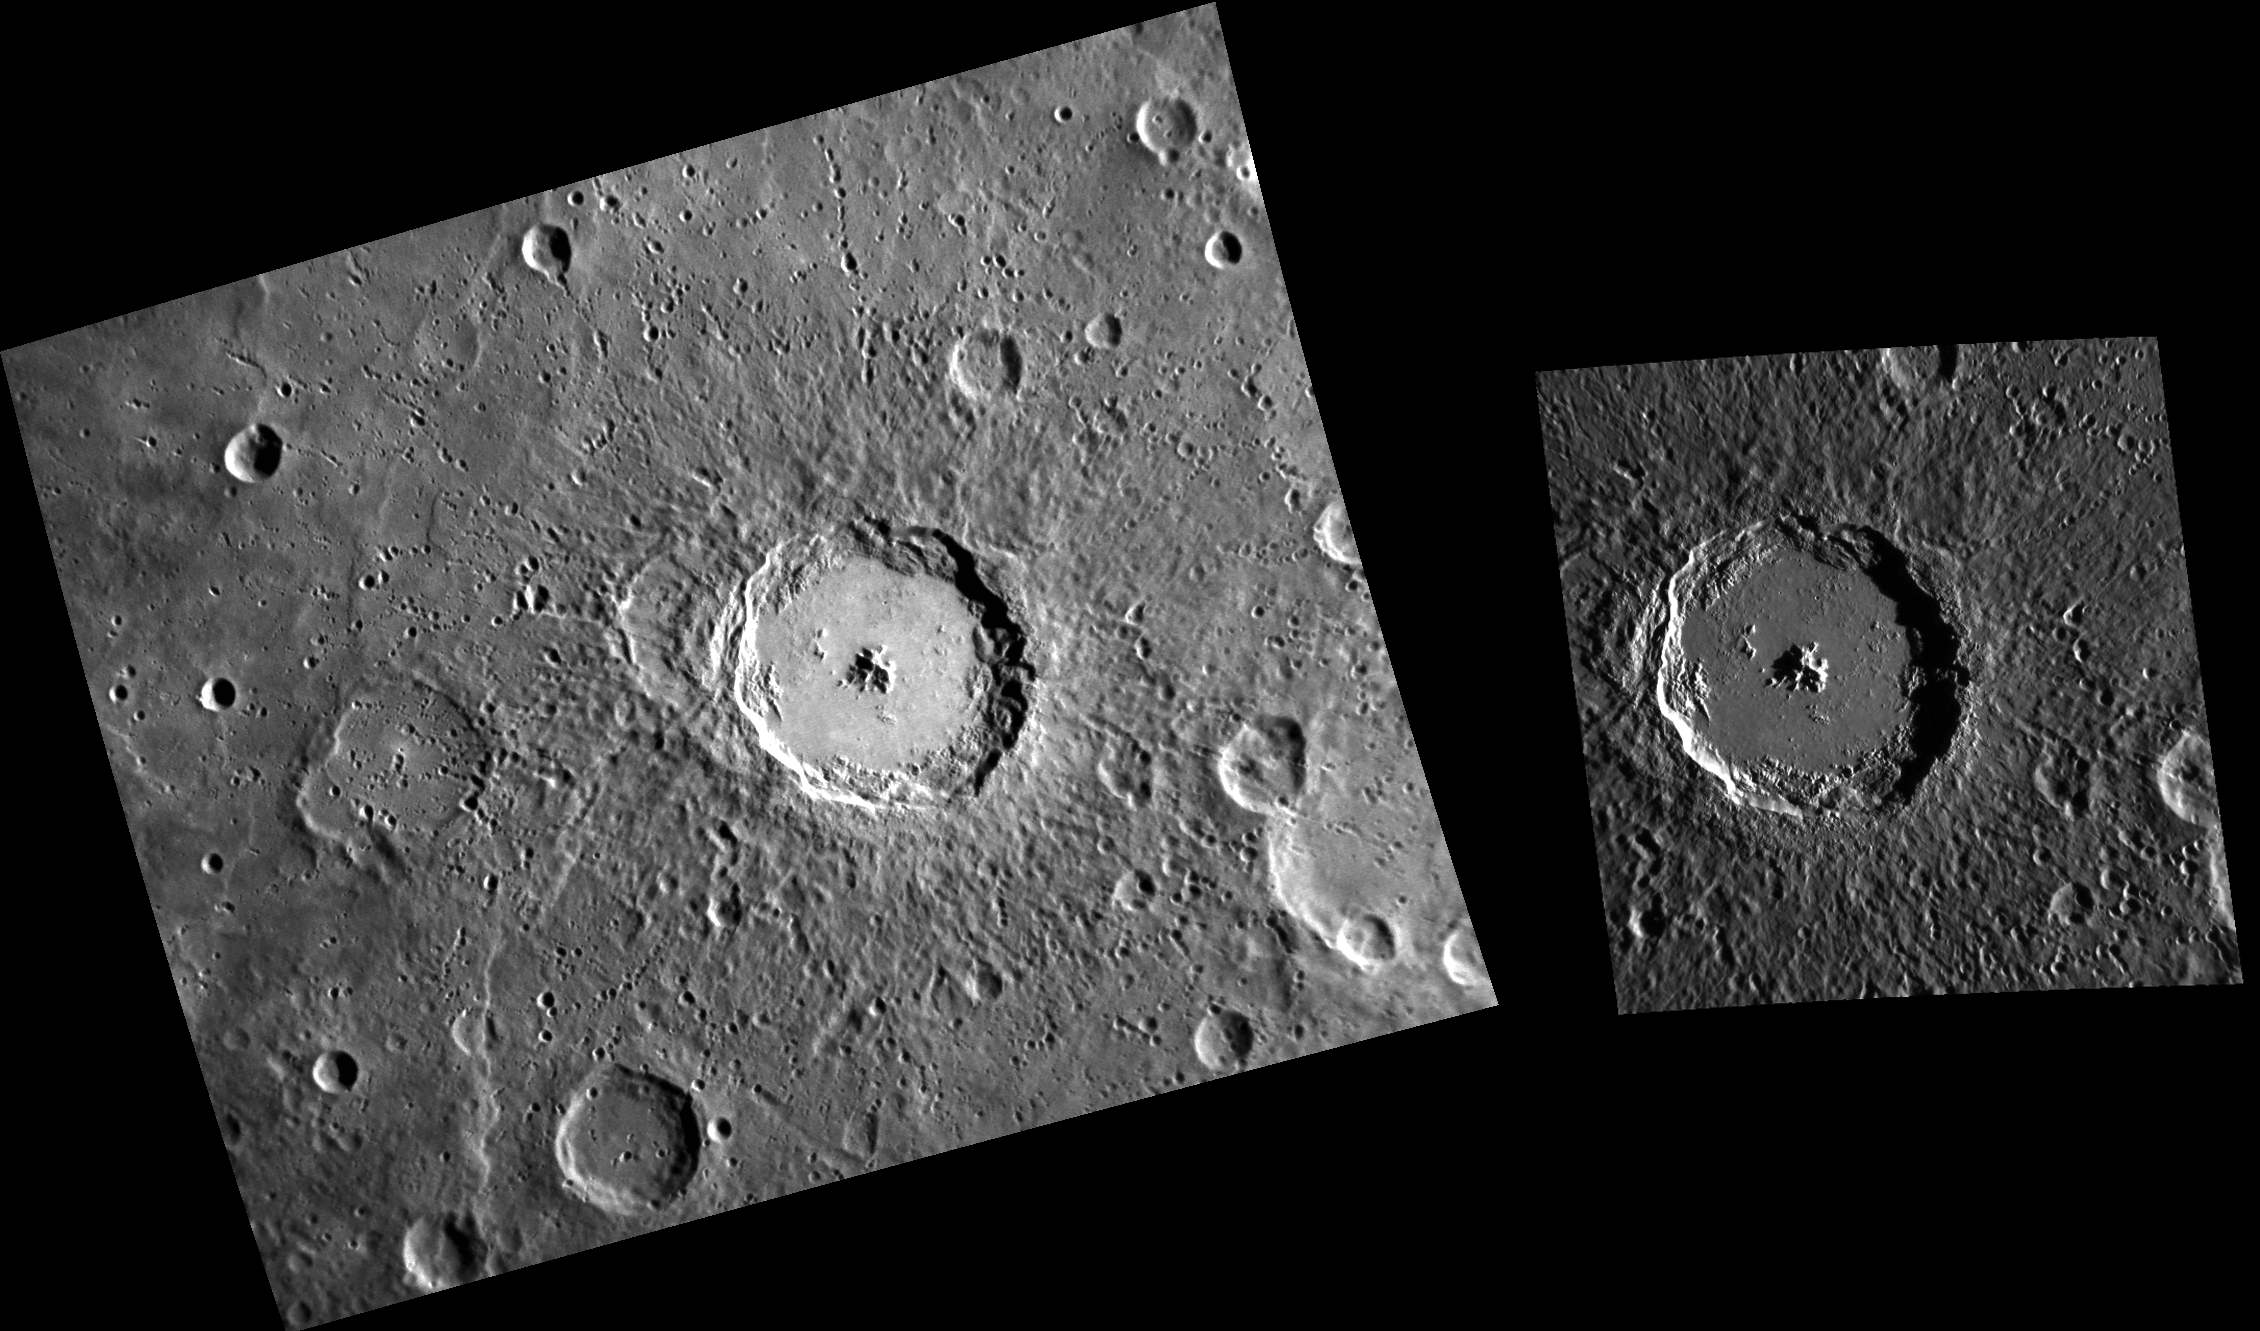

Moving in Stereo

Here we have two images of the impact crater named Debussy. The one on the left is from MESSENGER’s monochrome base map. The one on the right is a complement from the stereo base map. Because of the differing viewing perspectives, the images can be combined to derive an elevation map (digital terrain model) of the surface.

The left image was acquired as part of MDIS’s high-resolution surface morphology base map. The surface morphology base map will cover more than 90% of Mercury’s surface with an average resolution of 250 meters/pixel (0.16 miles/pixel or 820 feet/pixel). Images acquired for the surface morphology base map typically have off-vertical Sun angles (i.e., high incidence angles) and visible shadows so as to reveal clearly the topographic form of geologic features. The right image was acquired as part of MDIS’s high-resolution stereo base map. The stereo base map is used in combination with the surface morphology base map to create high-resolution stereo views of Mercury’s surface, with an average resolution of 250 meters/pixel (0.16 miles/pixel or 820 feet/pixel) or better. During MESSENGER’s one-year mission, the surface morphology base map is acquired during the first 176 days, and the second 176 days are used to acquire the complementary stereo base map, which includes the image here.

Left image:
Date acquired: July 31, 2011
Image Mission Elapsed Time (MET): 220581440
Image ID: 572963
Instrument: Narrow Angle Camera (NAC) of the Mercury Dual Imaging System (MDIS)
Center Latitude: -34.04°
Center Longitude: 11.25° E
Resolution: 284 meters/pixel
Incidence Angle: 67.2°
Emission Angle: 35.2°
Phase Angle: 102.4°

Right image:
Date acquired: January 19, 2012
Image Mission Elapsed Time (MET): 235424544
Image ID: 1283627
Instrument: Narrow Angle Camera (NAC) of the Mercury Dual Imaging System (MDIS)
Center Latitude: -33.95°
Center Longitude: 13.18° E
Resolution: 161 meters/pixel
Incidence Angle: 76.9°
Emission Angle: 23.3°
Phase Angle: 89.2°Scale: Debussy crater has a diameter of about 80 km (50 mi.)

The MESSENGER spacecraft is the first ever to orbit the planet Mercury, and the spacecraft’s seven scientific instruments and radio science investigation are unraveling the history and evolution of the Solar System’s innermost planet. Visit the Why Mercury? section of this website to learn more about the key science questions that the MESSENGER mission is addressing. During the one-year primary mission, MDIS is scheduled to acquire more than 75,000 images in support of MESSENGER’s science goals.

These images are from MESSENGER, a NASA Discovery mission to conduct the first orbital study of the innermost planet, Mercury. For information regarding the use of images, see the MESSENGER image use policy.

Credit: NASA/Johns Hopkins University Applied Physics Laboratory/Carnegie Institution of Washington